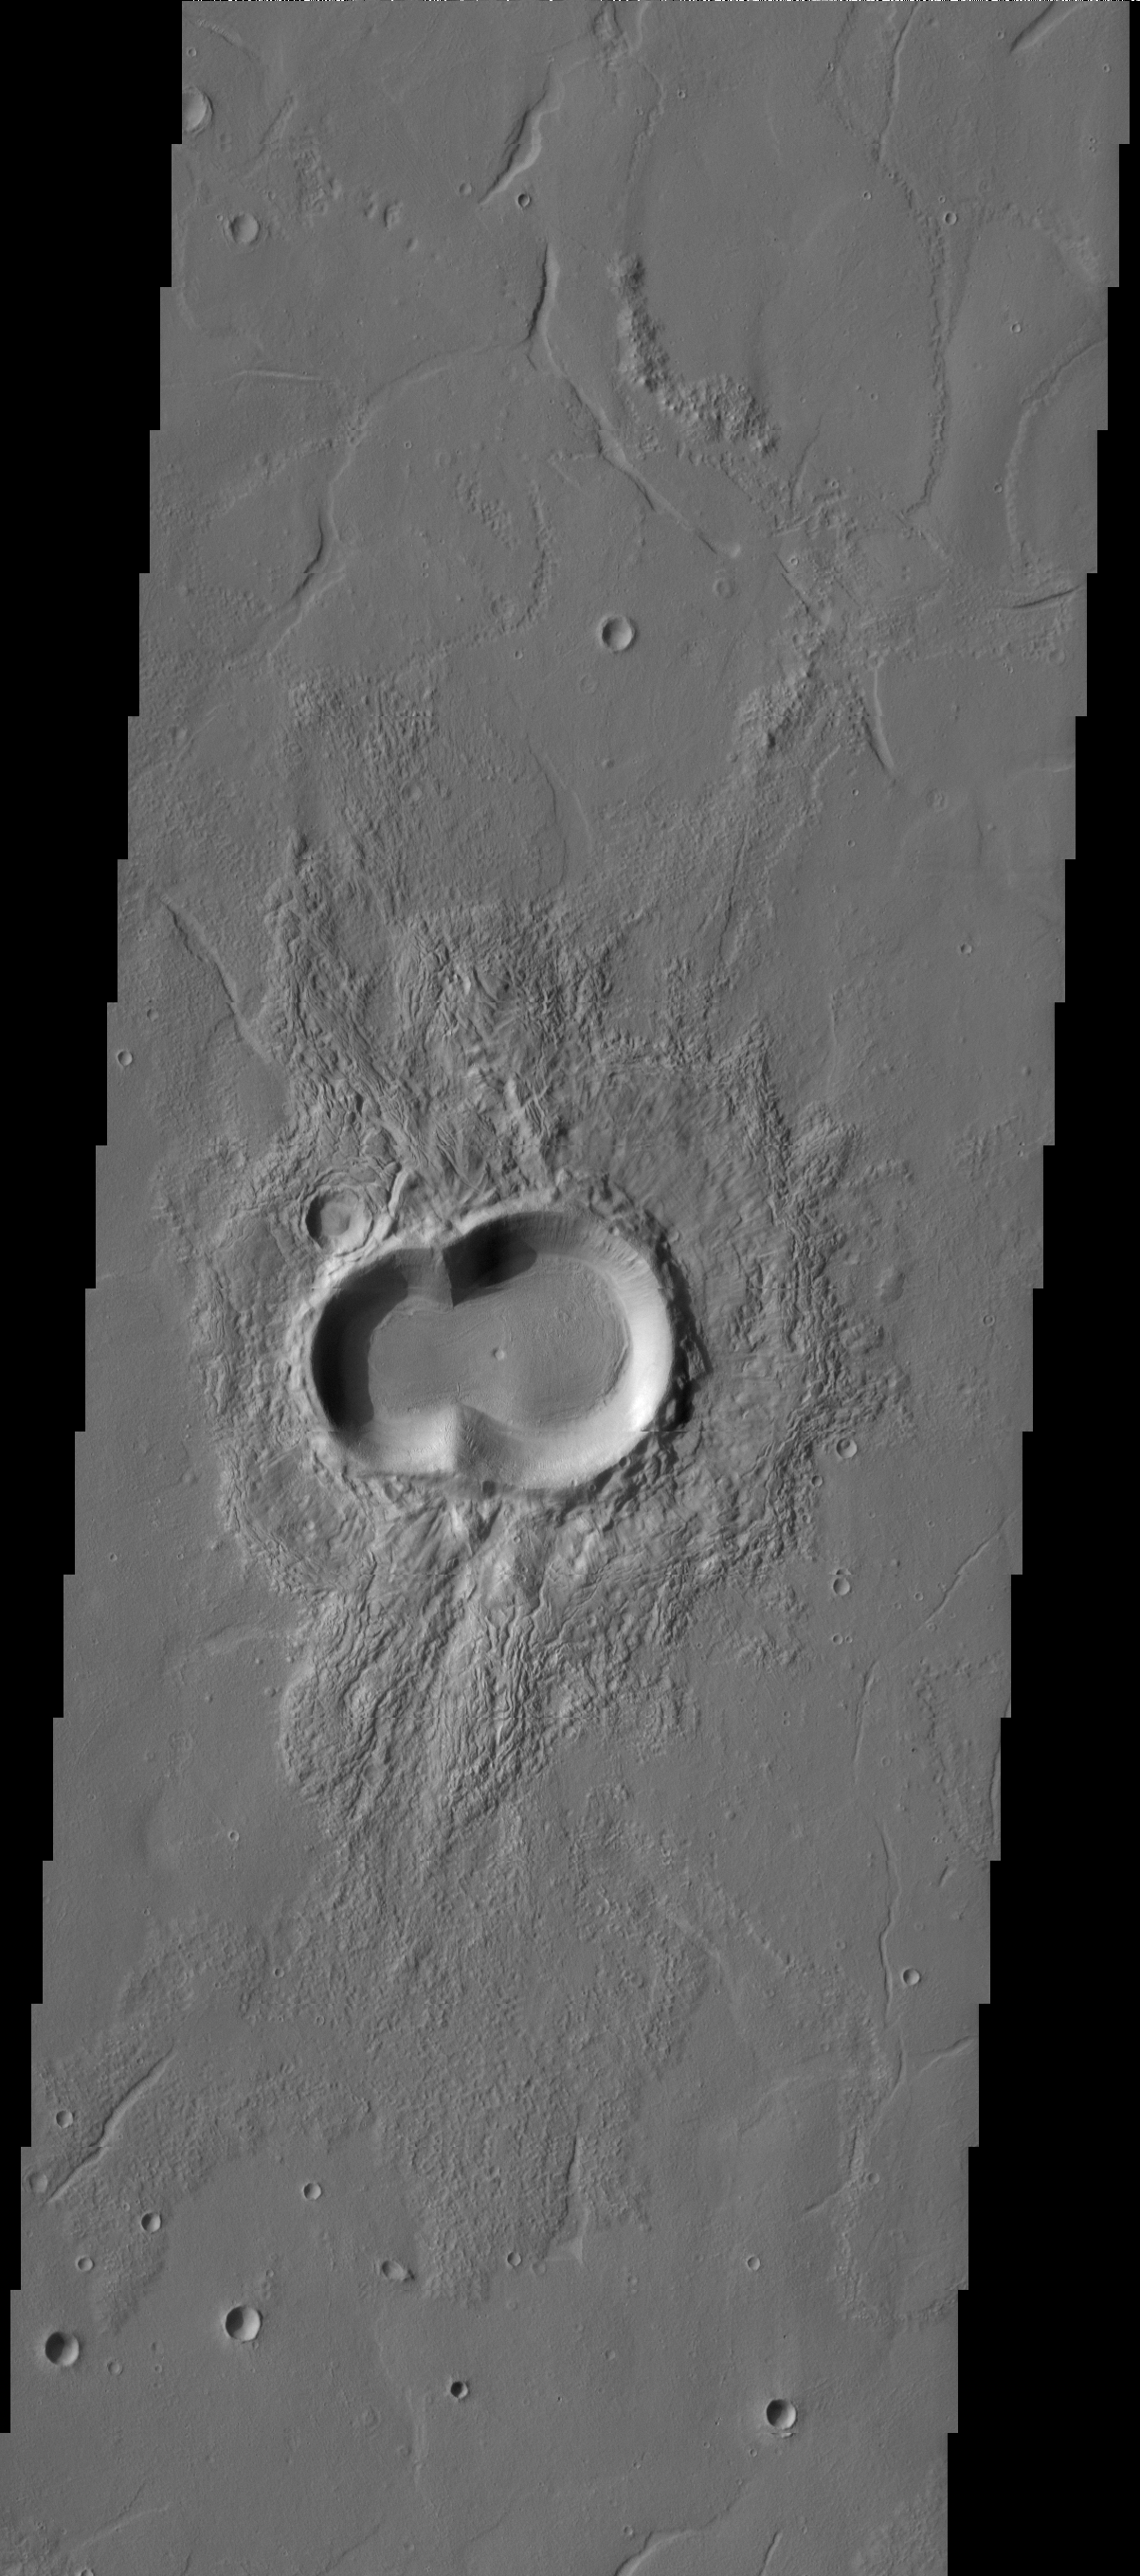

THEMIS ART #80

This doublet crater looks like a melting snowman tipped on his side. Warmth is in the air, as the southern hemisphere of Mars enters spring.

Image information: VIS instrument. Latitude 32.0N, Longitude 107.0E. 19 meter/pixel resolution.

Please see the THEMIS Data Citation Note for details on crediting THEMIS images.

Note: this THEMIS visual image has not been radiometrically nor geometrically calibrated for this preliminary release. An empirical correction has been performed to remove instrumental effects. A linear shift has been applied in the cross-track and down-track direction to approximate spacecraft and planetary motion. Fully calibrated and geometrically projected images will be released through the Planetary Data System in accordance with Project policies at a later time.

NASA’s Jet Propulsion Laboratory manages the 2001 Mars Odyssey mission for NASA’s Office of Space Science, Washington, D.C. The Thermal Emission Imaging System (THEMIS) was developed by Arizona State University, Tempe, in collaboration with Raytheon Santa Barbara Remote Sensing. The THEMIS investigation is led by Dr. Philip Christensen at Arizona State University. Lockheed Martin Astronautics, Denver, is the prime contractor for the Odyssey project, and developed and built the orbiter. Mission operations are conducted jointly from Lockheed Martin and from JPL, a division of the California Institute of Technology in Pasadena.

Credit: NASA/JPL/ASU